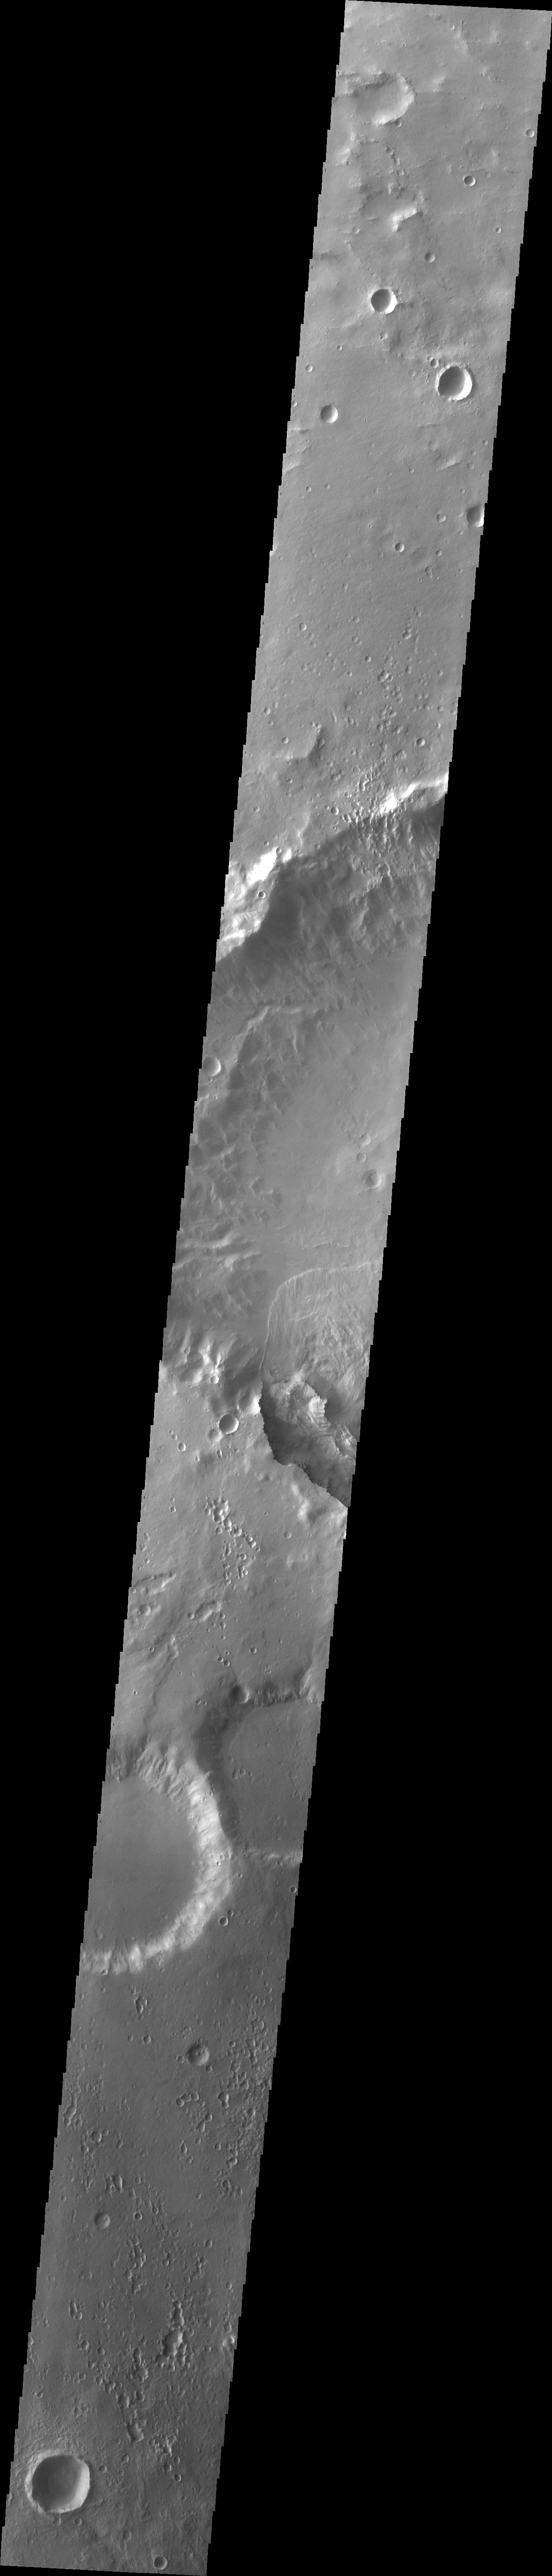

Landslide

A large landslide is seen in this image. The landslide is located in an unnamed crater southwest of Holden Crater.

Image information: VIS instrument. Latitude -27.4N, Longitude 322.7E. 35 meter/pixel resolution.

Please see the THEMIS Data Citation Note for details on crediting THEMIS images.

Note: this THEMIS visual image has not been radiometrically nor geometrically calibrated for this preliminary release. An empirical correction has been performed to remove instrumental effects. A linear shift has been applied in the cross-track and down-track direction to approximate spacecraft and planetary motion. Fully calibrated and geometrically projected images will be released through the Planetary Data System in accordance with Project policies at a later time.

NASA’s Jet Propulsion Laboratory manages the 2001 Mars Odyssey mission for NASA’s Office of Space Science, Washington, D.C. The Thermal Emission Imaging System (THEMIS) was developed by Arizona State University, Tempe, in collaboration with Raytheon Santa Barbara Remote Sensing. The THEMIS investigation is led by Dr. Philip Christensen at Arizona State University. Lockheed Martin Astronautics, Denver, is the prime contractor for the Odyssey project, and developed and built the orbiter. Mission operations are conducted jointly from Lockheed Martin and from JPL, a division of the California Institute of Technology in Pasadena.

Credit: NASA/JPL/ASU